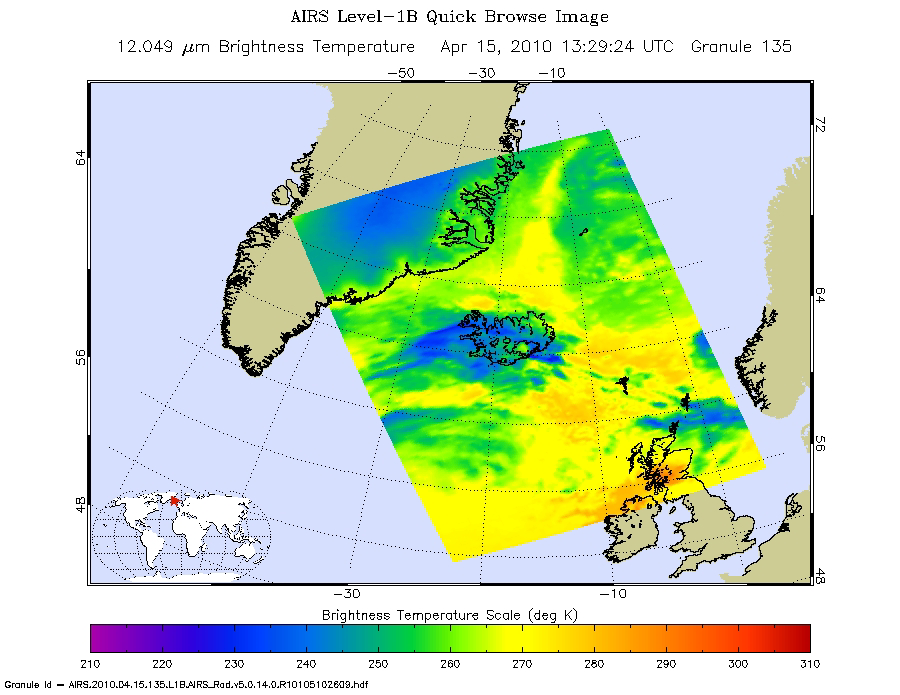

NASA’s AIRS Instrument Captures Ash Cloud from Icelandic Volcano

Inset

For the second time this month, Iceland’s Eyjafjallajökull volcano (pronounced “Aya-fyatla-jo-kutl”) erupted on Wed., April 14, 2010, spewing a cloud of ash into the atmosphere that is disrupting air travel in Northern Europe and around the world.

The Atmospheric Infrared Sounder (AIRS) instrument on NASA’s Aqua satellite flew over the volcano at 1:30 p.m. local time (13:29:24 UTC, or 6:29:24 a.m. PDT) on April 15, capturing this false-color infrared image (top) and visible image (inset) of the ash plume. The image shows the ash cloud being carried over the Shetland Islands and onward to Europe. The ash clouds appear to be at an altitude of 3,658 meters (12,000 feet).

NASA works with other agencies on using satellite observations to aid in the detection and monitoring of aviation hazards caused by volcanic ash. For more on this NASA program, visit http://science.larc.nasa.gov/asap/research-ash.html. The ingestion of ash particles from such clouds can result in engine failure for aircraft.

Infrared Images
Because infrared radiation does not penetrate through clouds, AIRS infrared images show either the temperature of the cloud tops or the surface of Earth in cloud-free regions. The lowest temperatures (in purple) are associated with high, cold cloud tops. In cloud-free areas the AIRS instrument will receive the infrared radiation from the surface of the Earth, resulting in the warmest temperatures (orange/red).

Visible/Near-Infrared Images
The AIRS instrument suite contains a sensor that captures radiation in four bands of the visible/near-infrared portion of the electromagetic spectrum. Data from three of these bands are combined to create “visible” images similar to a snapshot taken with your camera.

About AIRS
The Atmospheric Infrared Sounder, AIRS, in conjunction with the Advanced Microwave Sounding Unit, AMSU, senses emitted infrared and microwave radiation from Earth to provide a three-dimensional look at Earth’s weather and climate. Working in tandem, the two instruments make simultaneous observations all the way down to Earth’s surface, even in the presence of heavy clouds. With more than 2,000 channels sensing different regions of the atmosphere, the system creates a global, three-dimensional map of atmospheric temperature and humidity, cloud amounts and heights, greenhouse gas concentrations, and many other atmospheric phenomena. Launched into Earth orbit in 2002, the AIRS and AMSU instruments fly onboard NASA’s Aqua spacecraft and are managed by NASA’s Jet Propulsion Laboratory in Pasadena, Calif., under contract to NASA. JPL is a division of the California Institute of Technology in Pasadena.

Credit: NASA/JPL